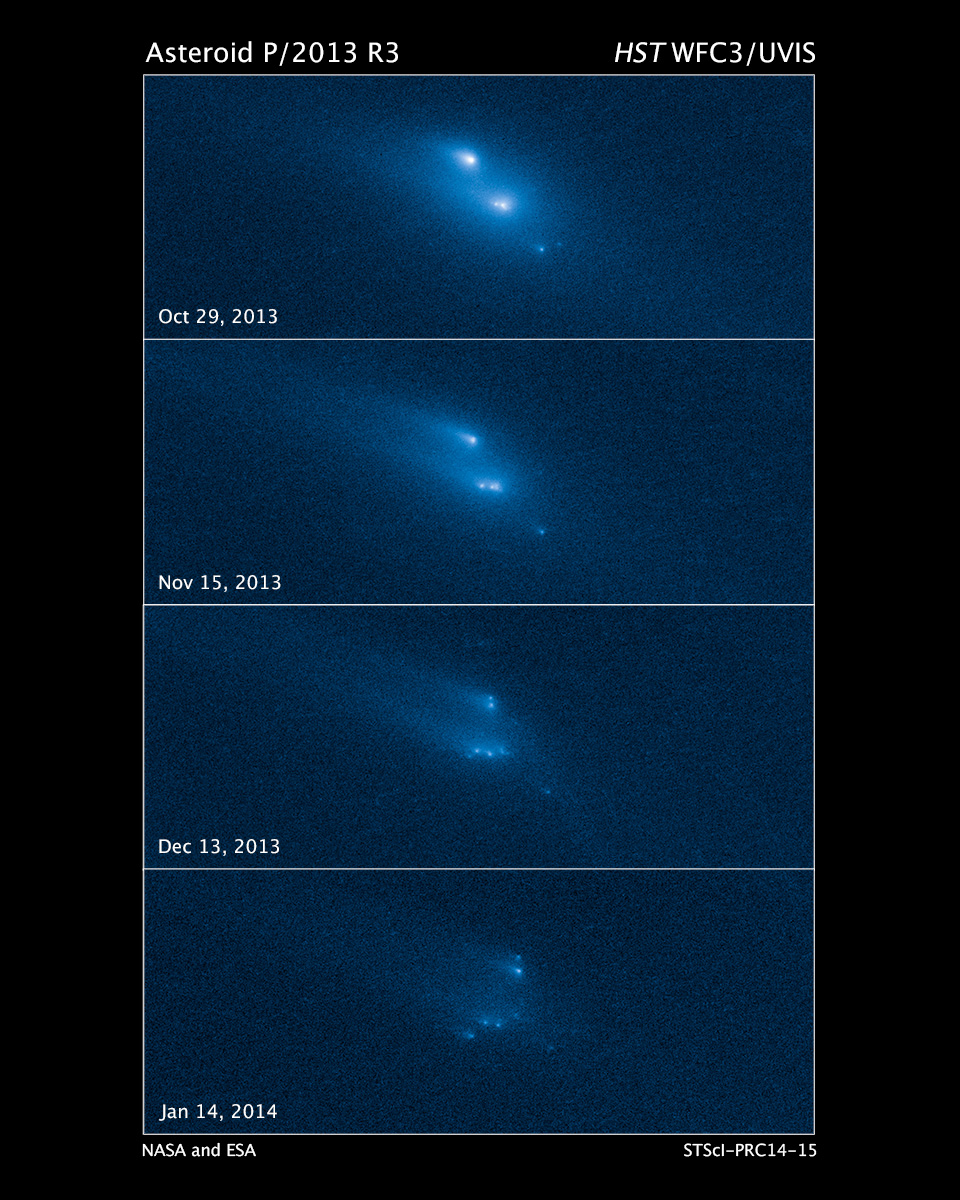

Disintegration of Asteroid P/2013 R3

This series of Hubble Space Telescope images reveals the breakup of an asteroid over a period of several months starting in late 2013. The largest fragments are up to 180 meters (200 yards) in radius, each with "tails" caused by dust lifted from their surfaces and pushed back by the pressure of sunlight. The ten pieces of the asteroid drift apart slowly and show a range of breakup times, suggesting that the disintegration cannot be explained by a collision with another asteroid. One idea for the breakup is that the asteroid was accelerated by sunlight to spin at a fast enough rate to fly apart by centrifugal force. The images were taken in visible light with Hubble's Wide Field Camera 3.

Credit: NASA, ESA, and D. Jewitt (University of California, Los Angeles)